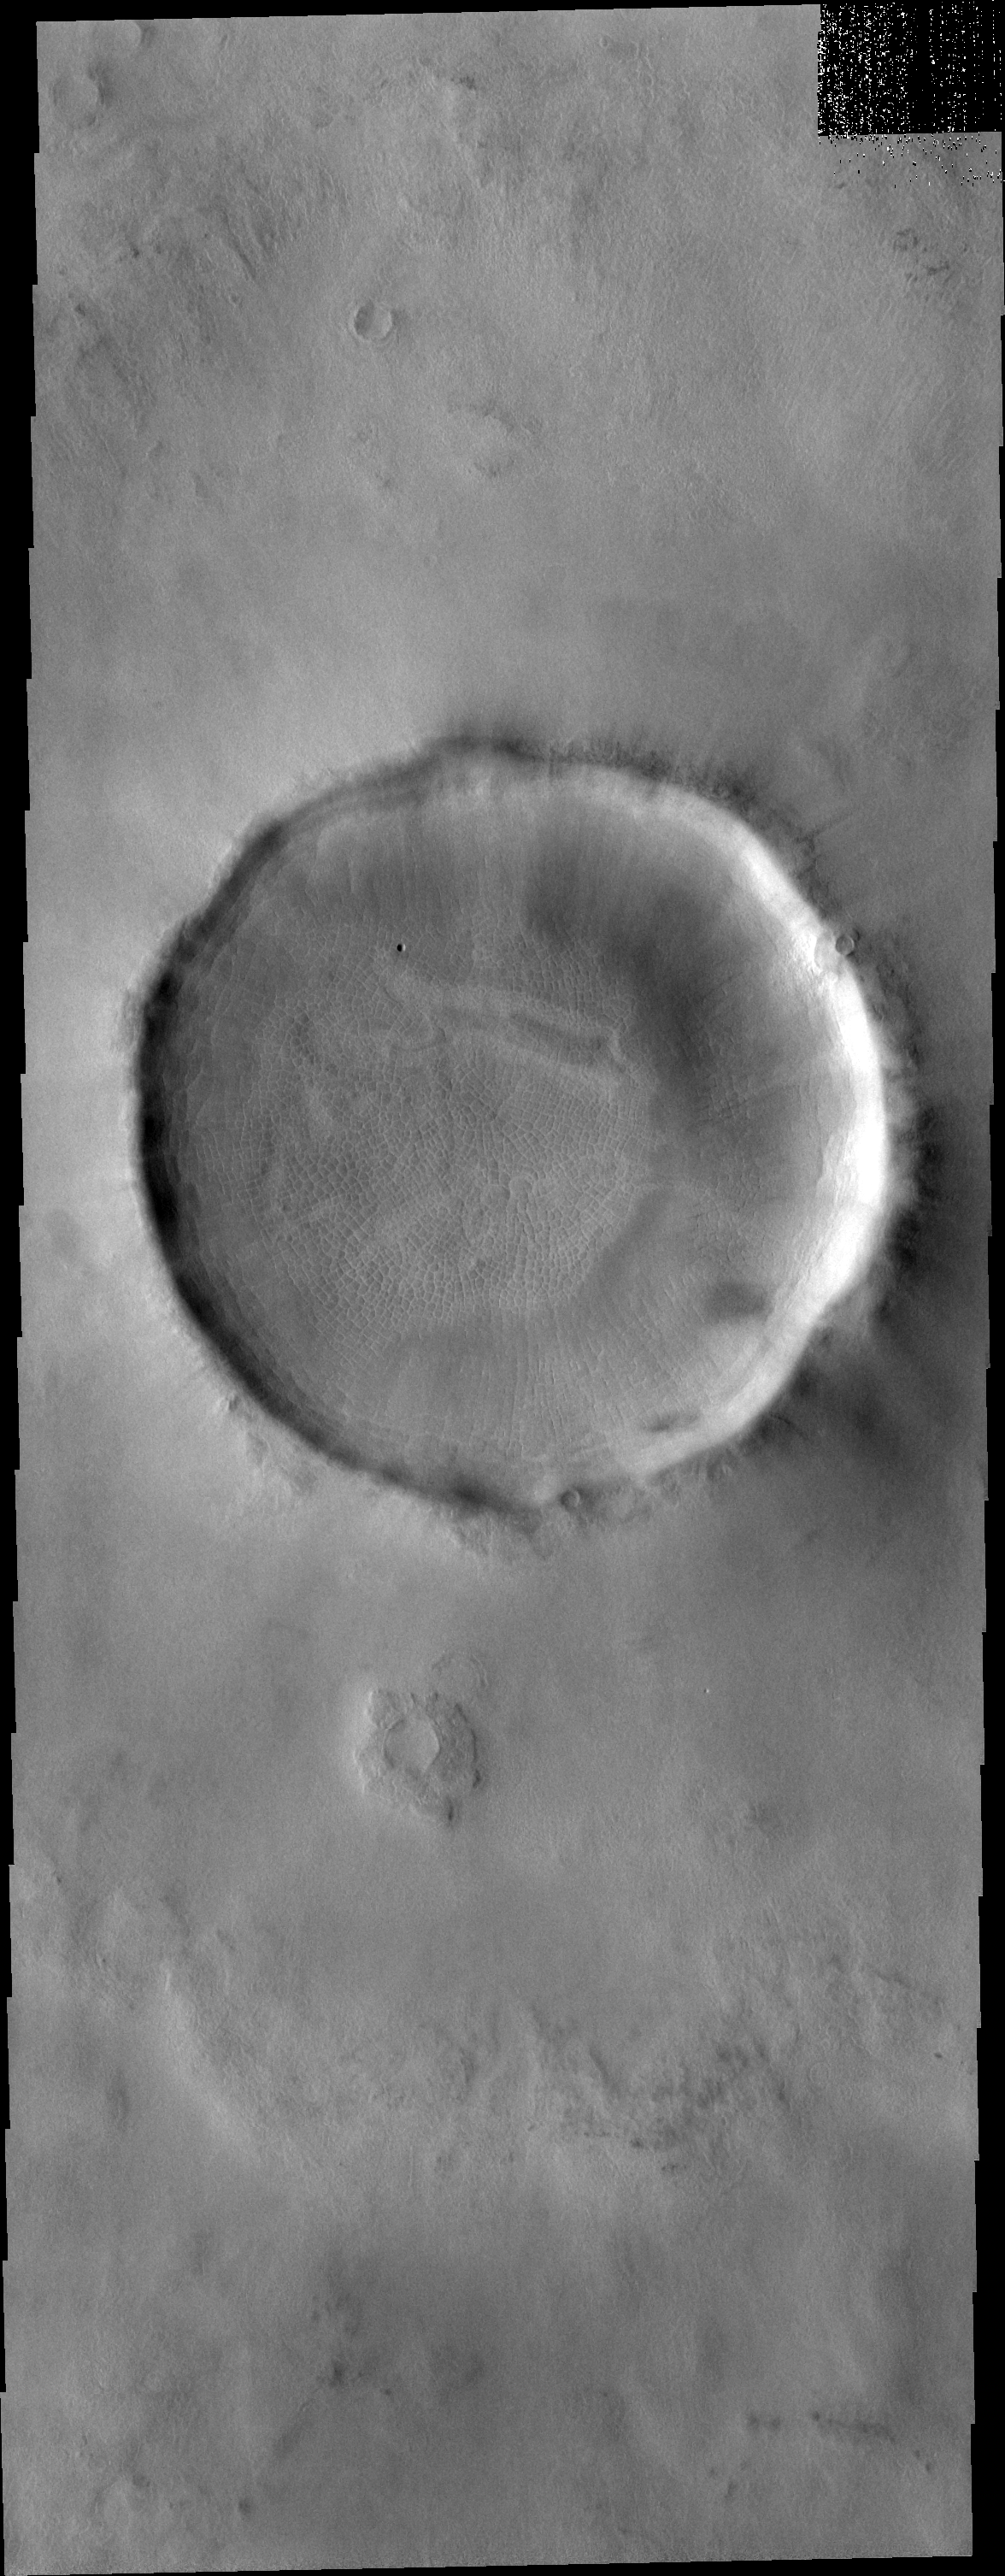

Surface Texture

Located at high northern latitude, the floor of this unnamed crater shows a typical surface texture – polygonal ground. On Earth, this surface texture is found above permafrost and is believed to be caused by freeze/thaw cycle of water moving larger material upward.

Image information: VIS instrument. Latitude 66.4N, Longitude 99.7E. 20 meter/pixel resolution.

Please see the THEMIS Data Citation Note for details on crediting THEMIS images.

Note: this THEMIS visual image has not been radiometrically nor geometrically calibrated for this preliminary release. An empirical correction has been performed to remove instrumental effects. A linear shift has been applied in the cross-track and down-track direction to approximate spacecraft and planetary motion. Fully calibrated and geometrically projected images will be released through the Planetary Data System in accordance with Project policies at a later time.

NASA’s Jet Propulsion Laboratory manages the 2001 Mars Odyssey mission for NASA’s Office of Space Science, Washington, D.C. The Thermal Emission Imaging System (THEMIS) was developed by Arizona State University, Tempe, in collaboration with Raytheon Santa Barbara Remote Sensing. The THEMIS investigation is led by Dr. Philip Christensen at Arizona State University. Lockheed Martin Astronautics, Denver, is the prime contractor for the Odyssey project, and developed and built the orbiter. Mission operations are conducted jointly from Lockheed Martin and from JPL, a division of the California Institute of Technology in Pasadena.

Credit: NASA/JPL/ASU